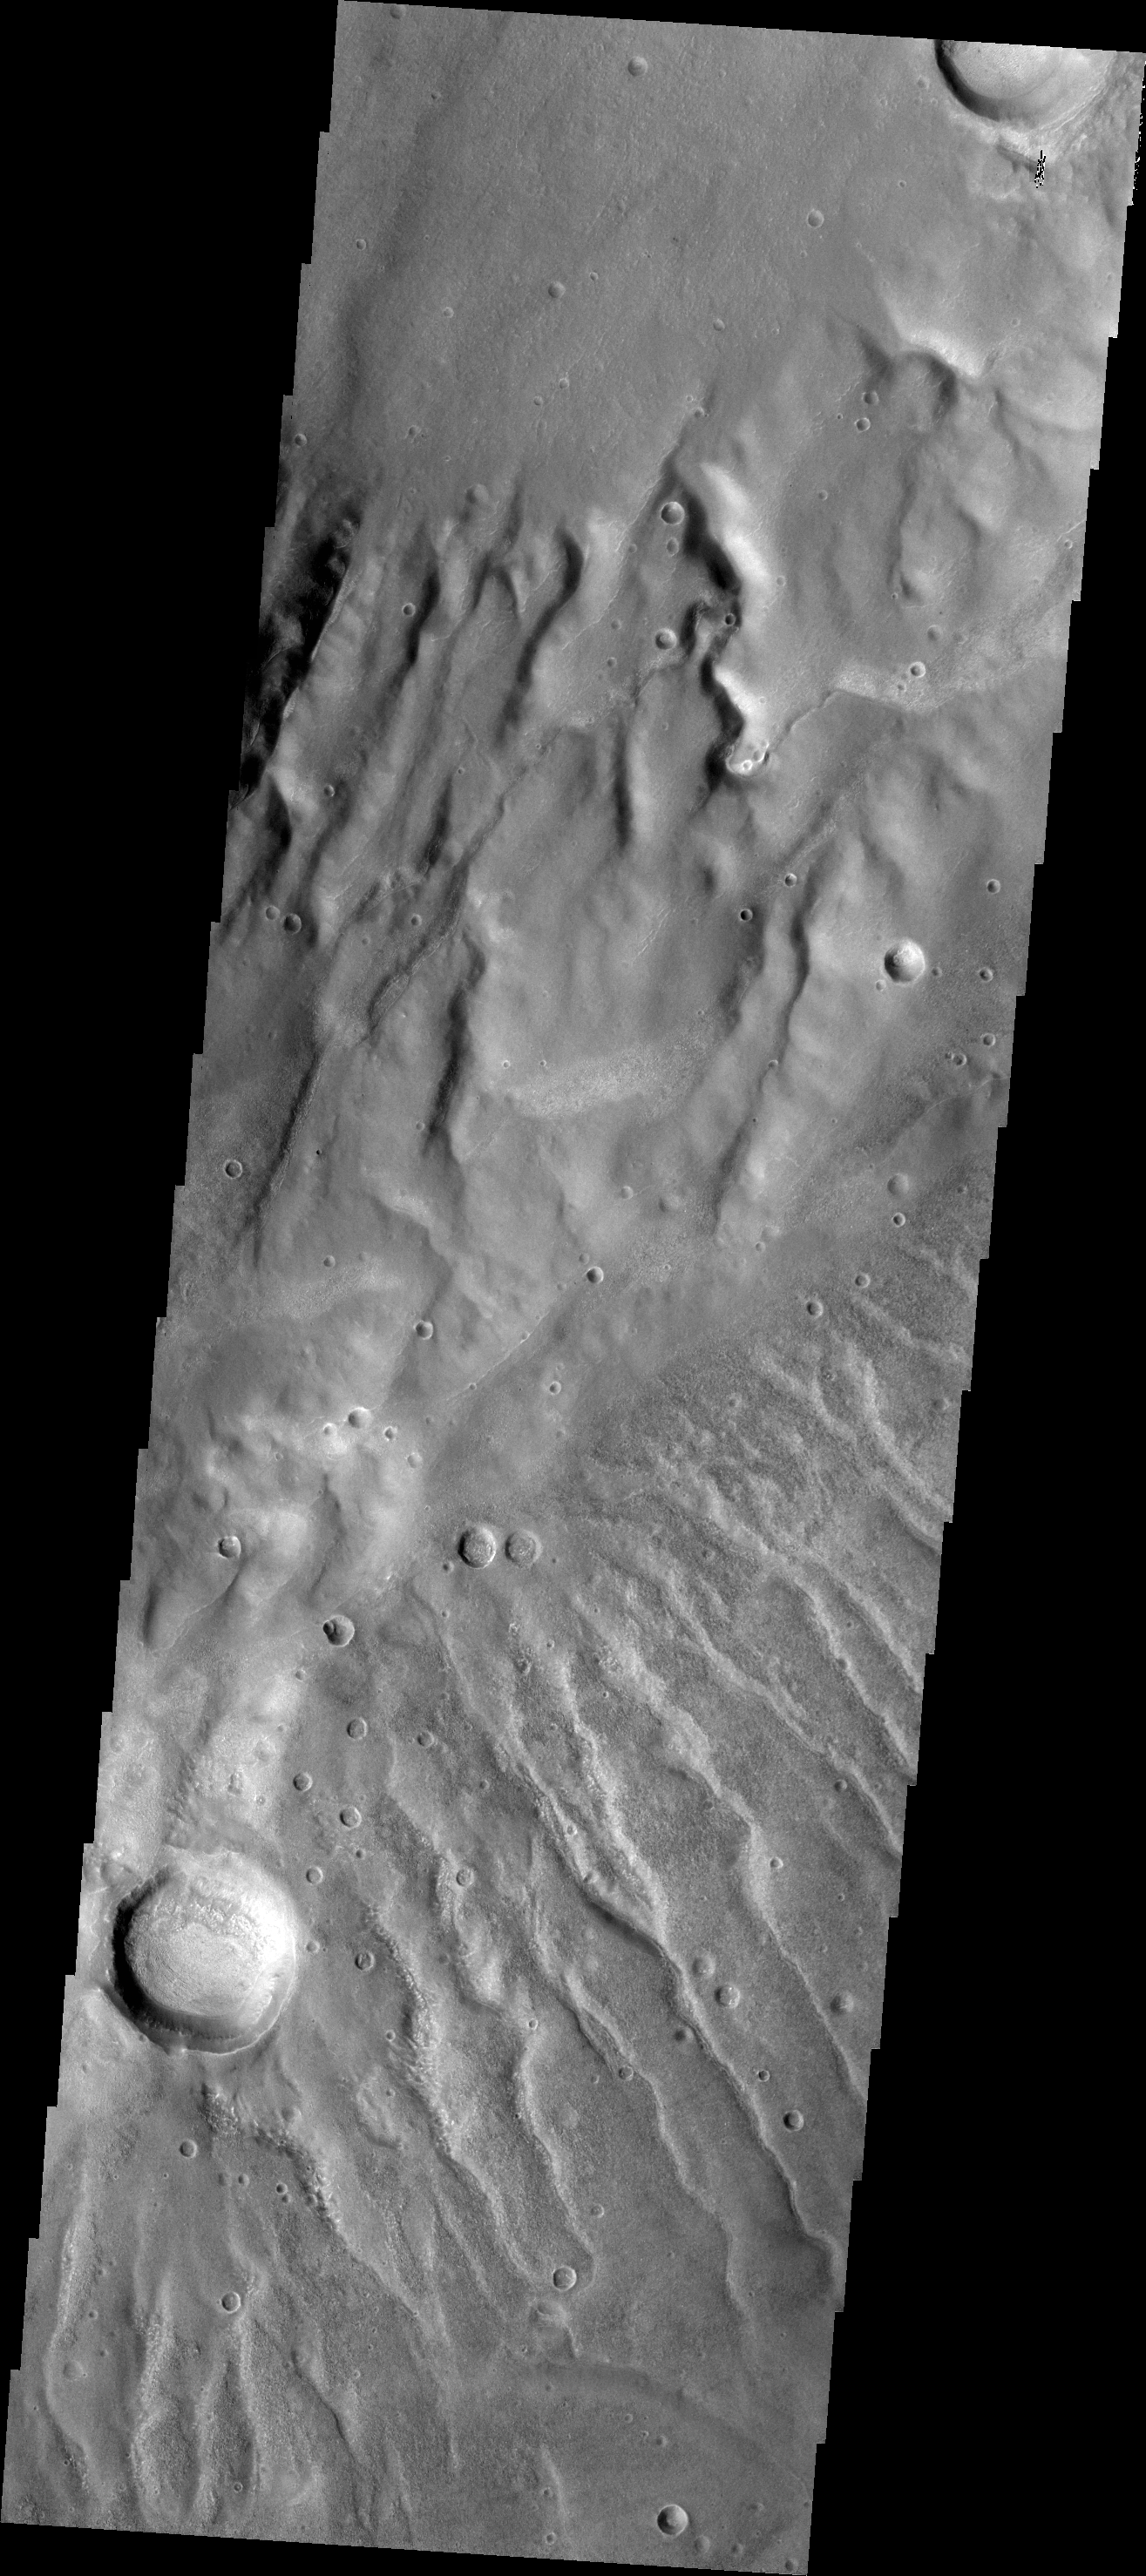

Channels

Numerous channels dissect both sides of this high spot south of Solis Planum.

Credit: NASA/JPL-Caltech/ASU